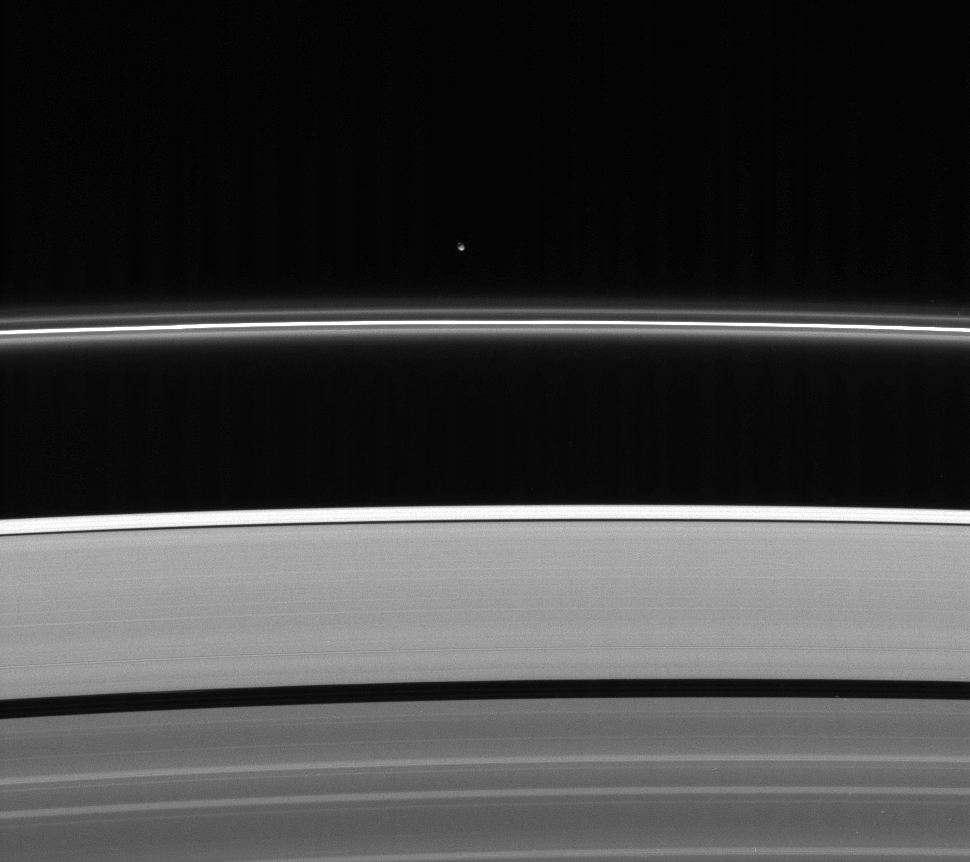

The Other Shepherd

Less intrusive than her sibling shepherd moon, Pandora nonetheless provides a gravitational influence that helps confine and perturb the F ring’s shape.

See PIA07632 for a high resolution view of Pandora (84 kilometers, or 52 miles across).

Also notable here is the brightness of the region of the outer A ring which lies outside the very narrow Keeler gap.

This view looks toward the unlit side of the rings from about 38 degrees above the ringplane.

The image was taken in visible light with the Cassini spacecraft narrow-angle camera on Oct. 16, 2006 at a distance of approximately 2 million kilometers (1.2 million miles) from Pandora and at a Sun-Pandora-spacecraft, or phase, angle of 157 degrees. Image scale is 12 kilometers (7 miles) per pixel.

The Cassini-Huygens mission is a cooperative project of NASA, the European Space Agency and the Italian Space Agency. The Jet Propulsion Laboratory, a division of the California Institute of Technology in Pasadena, manages the mission for NASA’s Science Mission Directorate, Washington, D.C. The Cassini orbiter and its two onboard cameras were designed, developed and assembled at JPL. The imaging operations center is based at the Space Science Institute in Boulder, Colo.

Credit: NASA/JPL/Space Science Institute